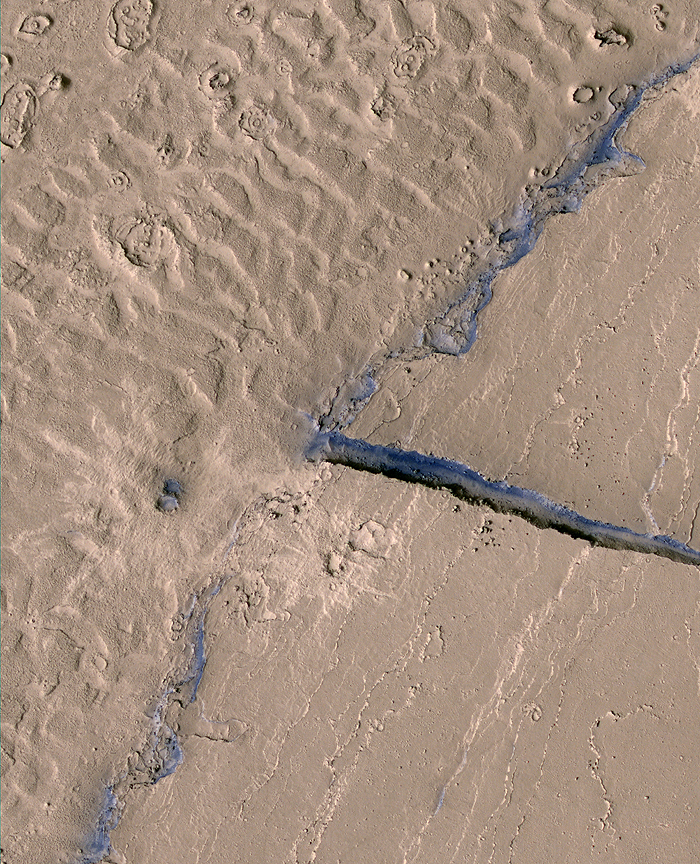

Lava-Draped Channel System on Mars

This image from HiRISE image PSP_003294_1895 shows a portion of the Athabasca Valles channel system. Part of a streamlined “island” is visible on the right, and dune-like landforms that occur on the channel floor can be seen on the left. At higher resolution it is apparent that a thin layer of solidified lava coats both the dune-like landforms and the topographically higher streamlined island. Two impact craters within the subscene can be identified by the relatively bright-rayed ejecta that surround them. Most of the region is dusty and, therefore, fairly uniform in color. However, blue tinges in the HiRISE false color data delineate scarps that are too steep for dust to accumulate. One such scarp appears where a narrow fracture cuts through the streamlined island. Another appears on the topographic step at the edge of the streamlined island.

Credit: NASA/JPL/University of Arizona